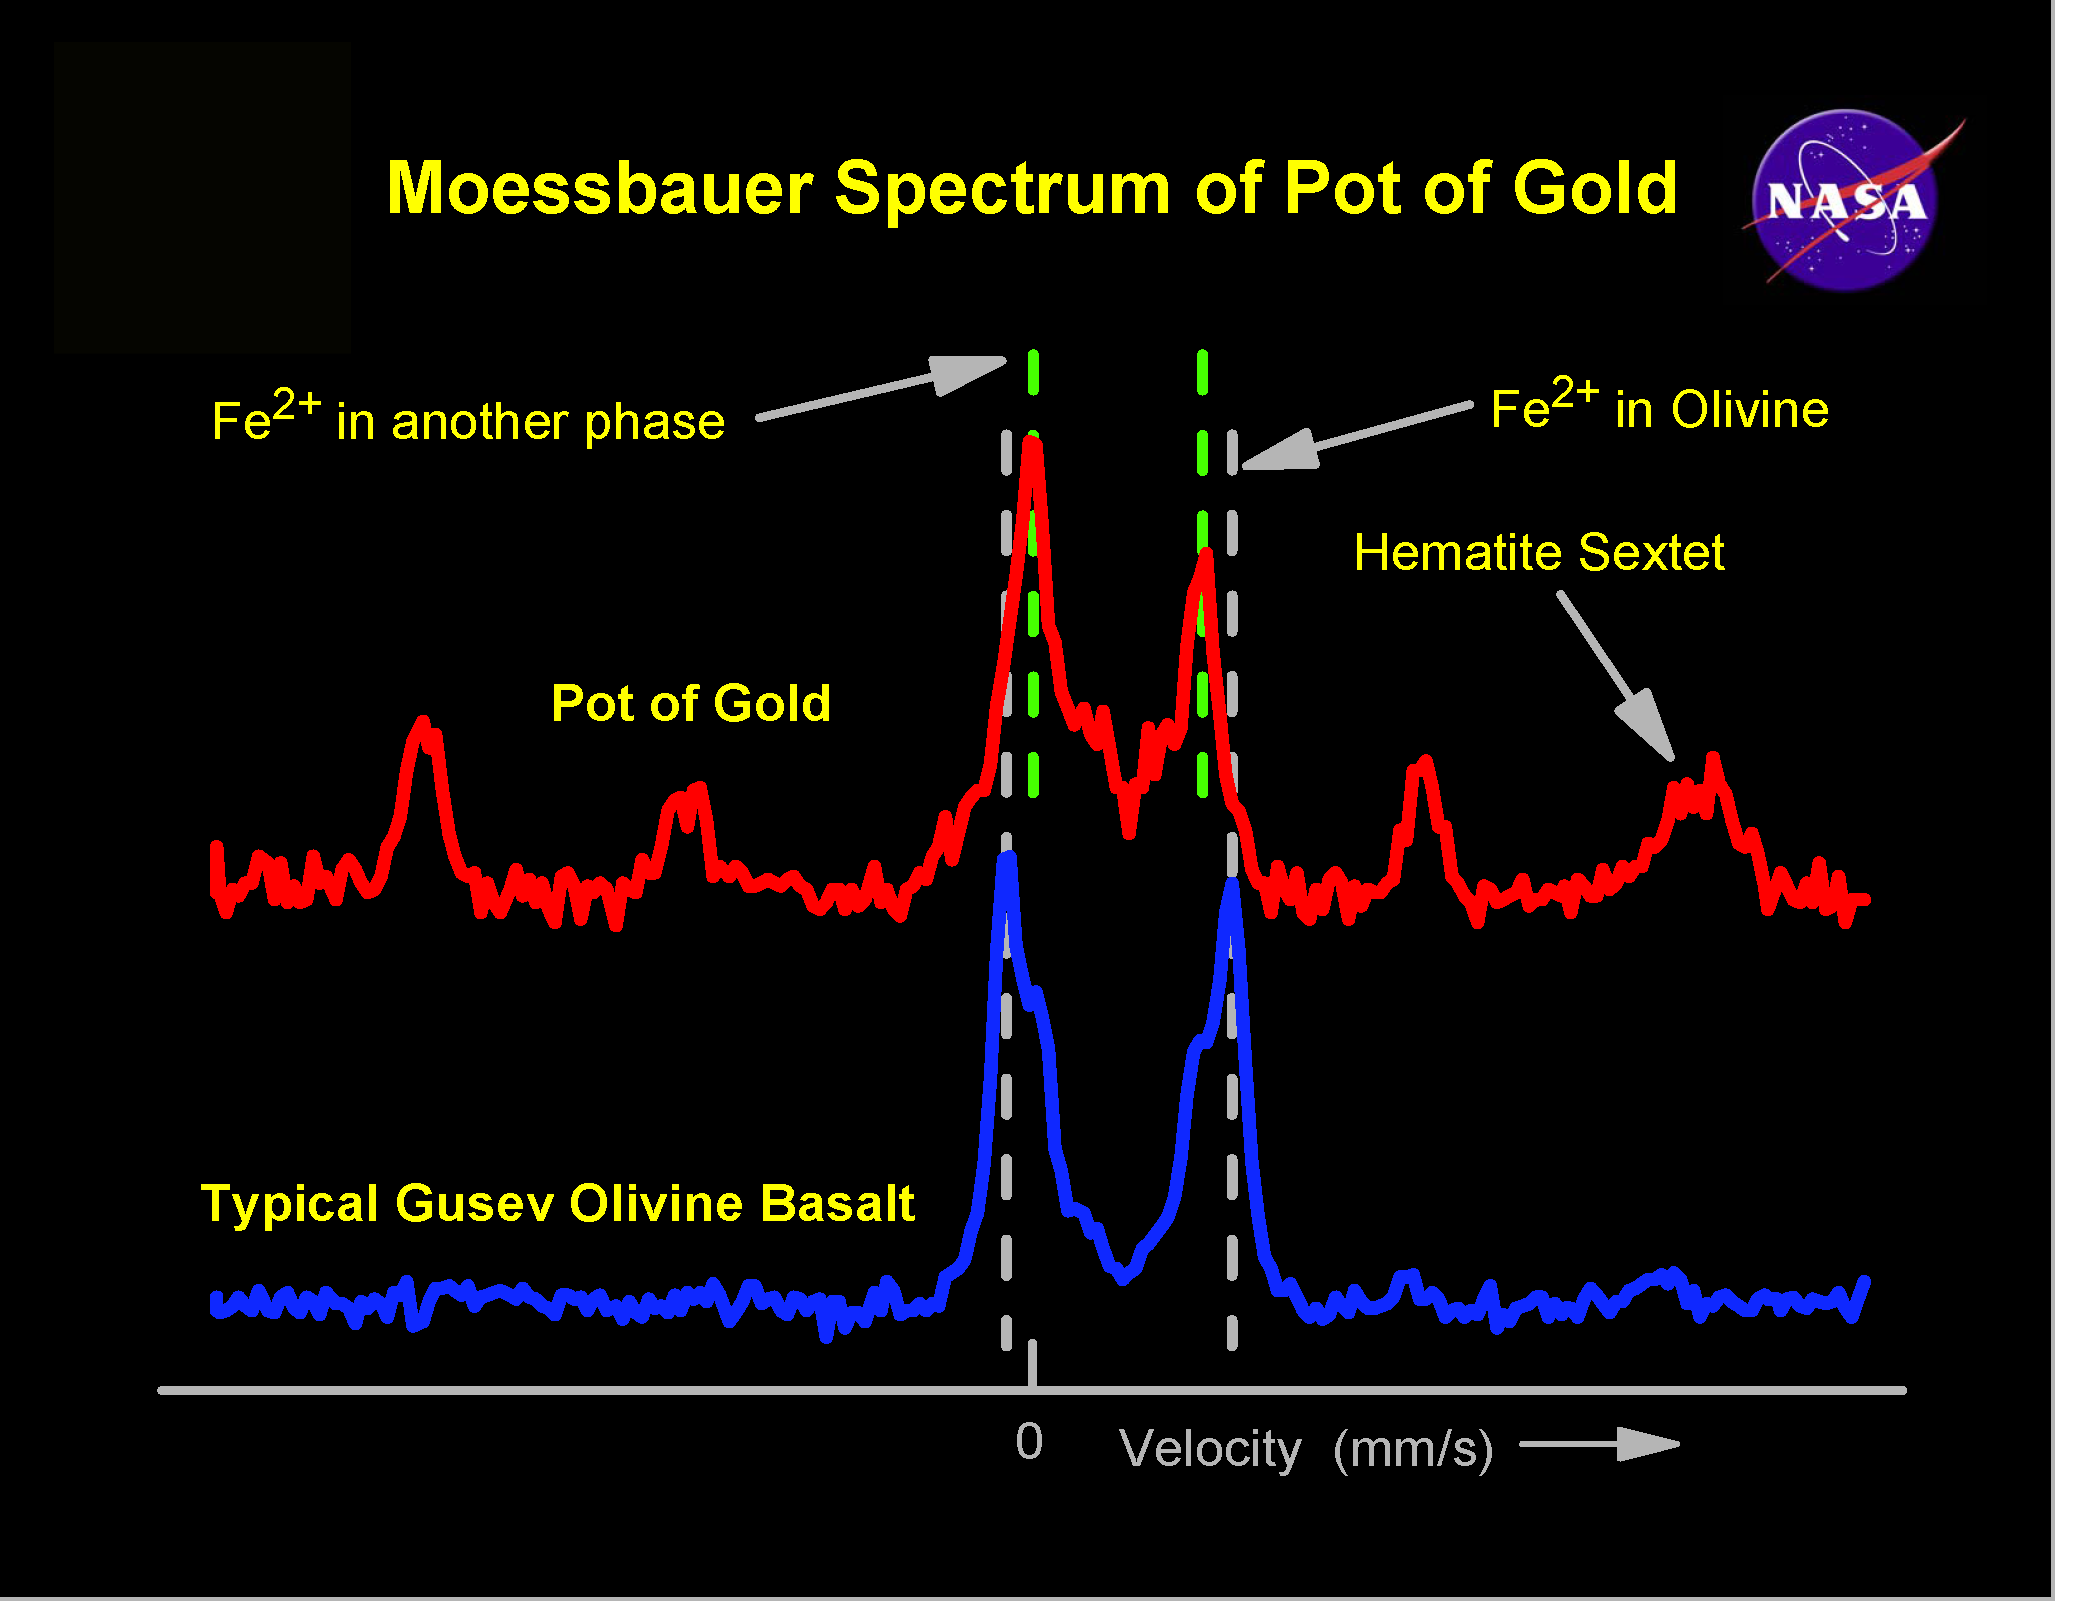

Spirit, Too, Finds Hematite

These graphs, or spectra, shows evidence for the mineral hematite in the rock dubbed “Pot of Gold,” located at Gusev Crater. The data was taken from the surface of the rock with the Mars Exploration Rover Spirit’s Moessbauer spectrometer on sols 161 and 163 (June 16 and 18, 2004). The top red line is the spectrum for Pot of Gold, and the bottom blue line is for a typical basaltic, or volcanic, rock in Gusev Crater. The two large peaks in the center represent non-hematite, iron-containing minerals, while the smaller set of six peaks (two are hidden in the larger peaks) in the top spectrum is the signature of hematite. Hematite, which is found on Earth, can be formed in three different ways: in standing water; in small amounts of hot fluids (hydrothermal processes); and in volcanic rock. Scientists are planning further observations of this and other rocks in the area, which they hope will yield more insight into the hematite’s origins.

Credit: NASA/JPL/Cornell/University of Mainz